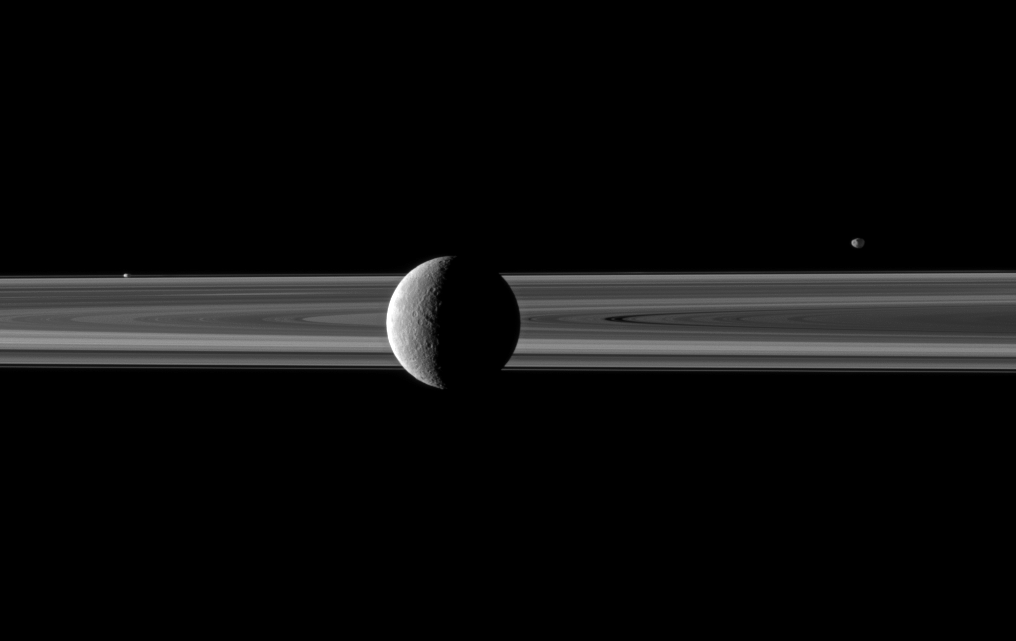

Tethys in the Fore

A pair of small moons join Saturn’s second largest moon in this Cassini spacecraft image spotlighting Rhea in front of the rings.

Rhea (1,528 kilometers, or 949 miles across) is in the center foreground. Janus (179 kilometers, or 111 miles across) can be seen beyond the rings on the right of the image. Prometheus (86 kilometers, or 53 miles across) is visible orbiting between the main rings and the thin F ring on the left of the image.

Lit terrain seen on Rhea is on the area between that moon’s trailing hemisphere and anti-Saturn side. This view looks toward the northern, sunlit side of the rings from just above the ringplane.

The image was taken in visible red light with the Cassini spacecraft narrow-angle camera on March 28, 2010. The view was acquired at a distance of approximately 1.9 million kilometers (1.2 million miles) from Rhea and at a Sun-Rhea-spacecraft, or phase, angle of 105 degrees. Janus and Prometheus are both about 2.5 million kilometers (1.6 million miles) away. Scale is 11 kilometers (7 miles) per pixel on Rhea and about 15 kilometers (9 miles) per pixel on Janus and Prometheus.

The Cassini-Huygens mission is a cooperative project of NASA, the European Space Agency and the Italian Space Agency. The Jet Propulsion Laboratory, a division of the California Institute of Technology in Pasadena, manages the mission for NASA’s Science Mission Directorate, Washington, D.C. The Cassini orbiter and its two onboard cameras were designed, developed and assembled at JPL. The imaging operations center is based at the Space Science Institute in Boulder, Colo.

Credit: NASA/JPL/Space Science Institute